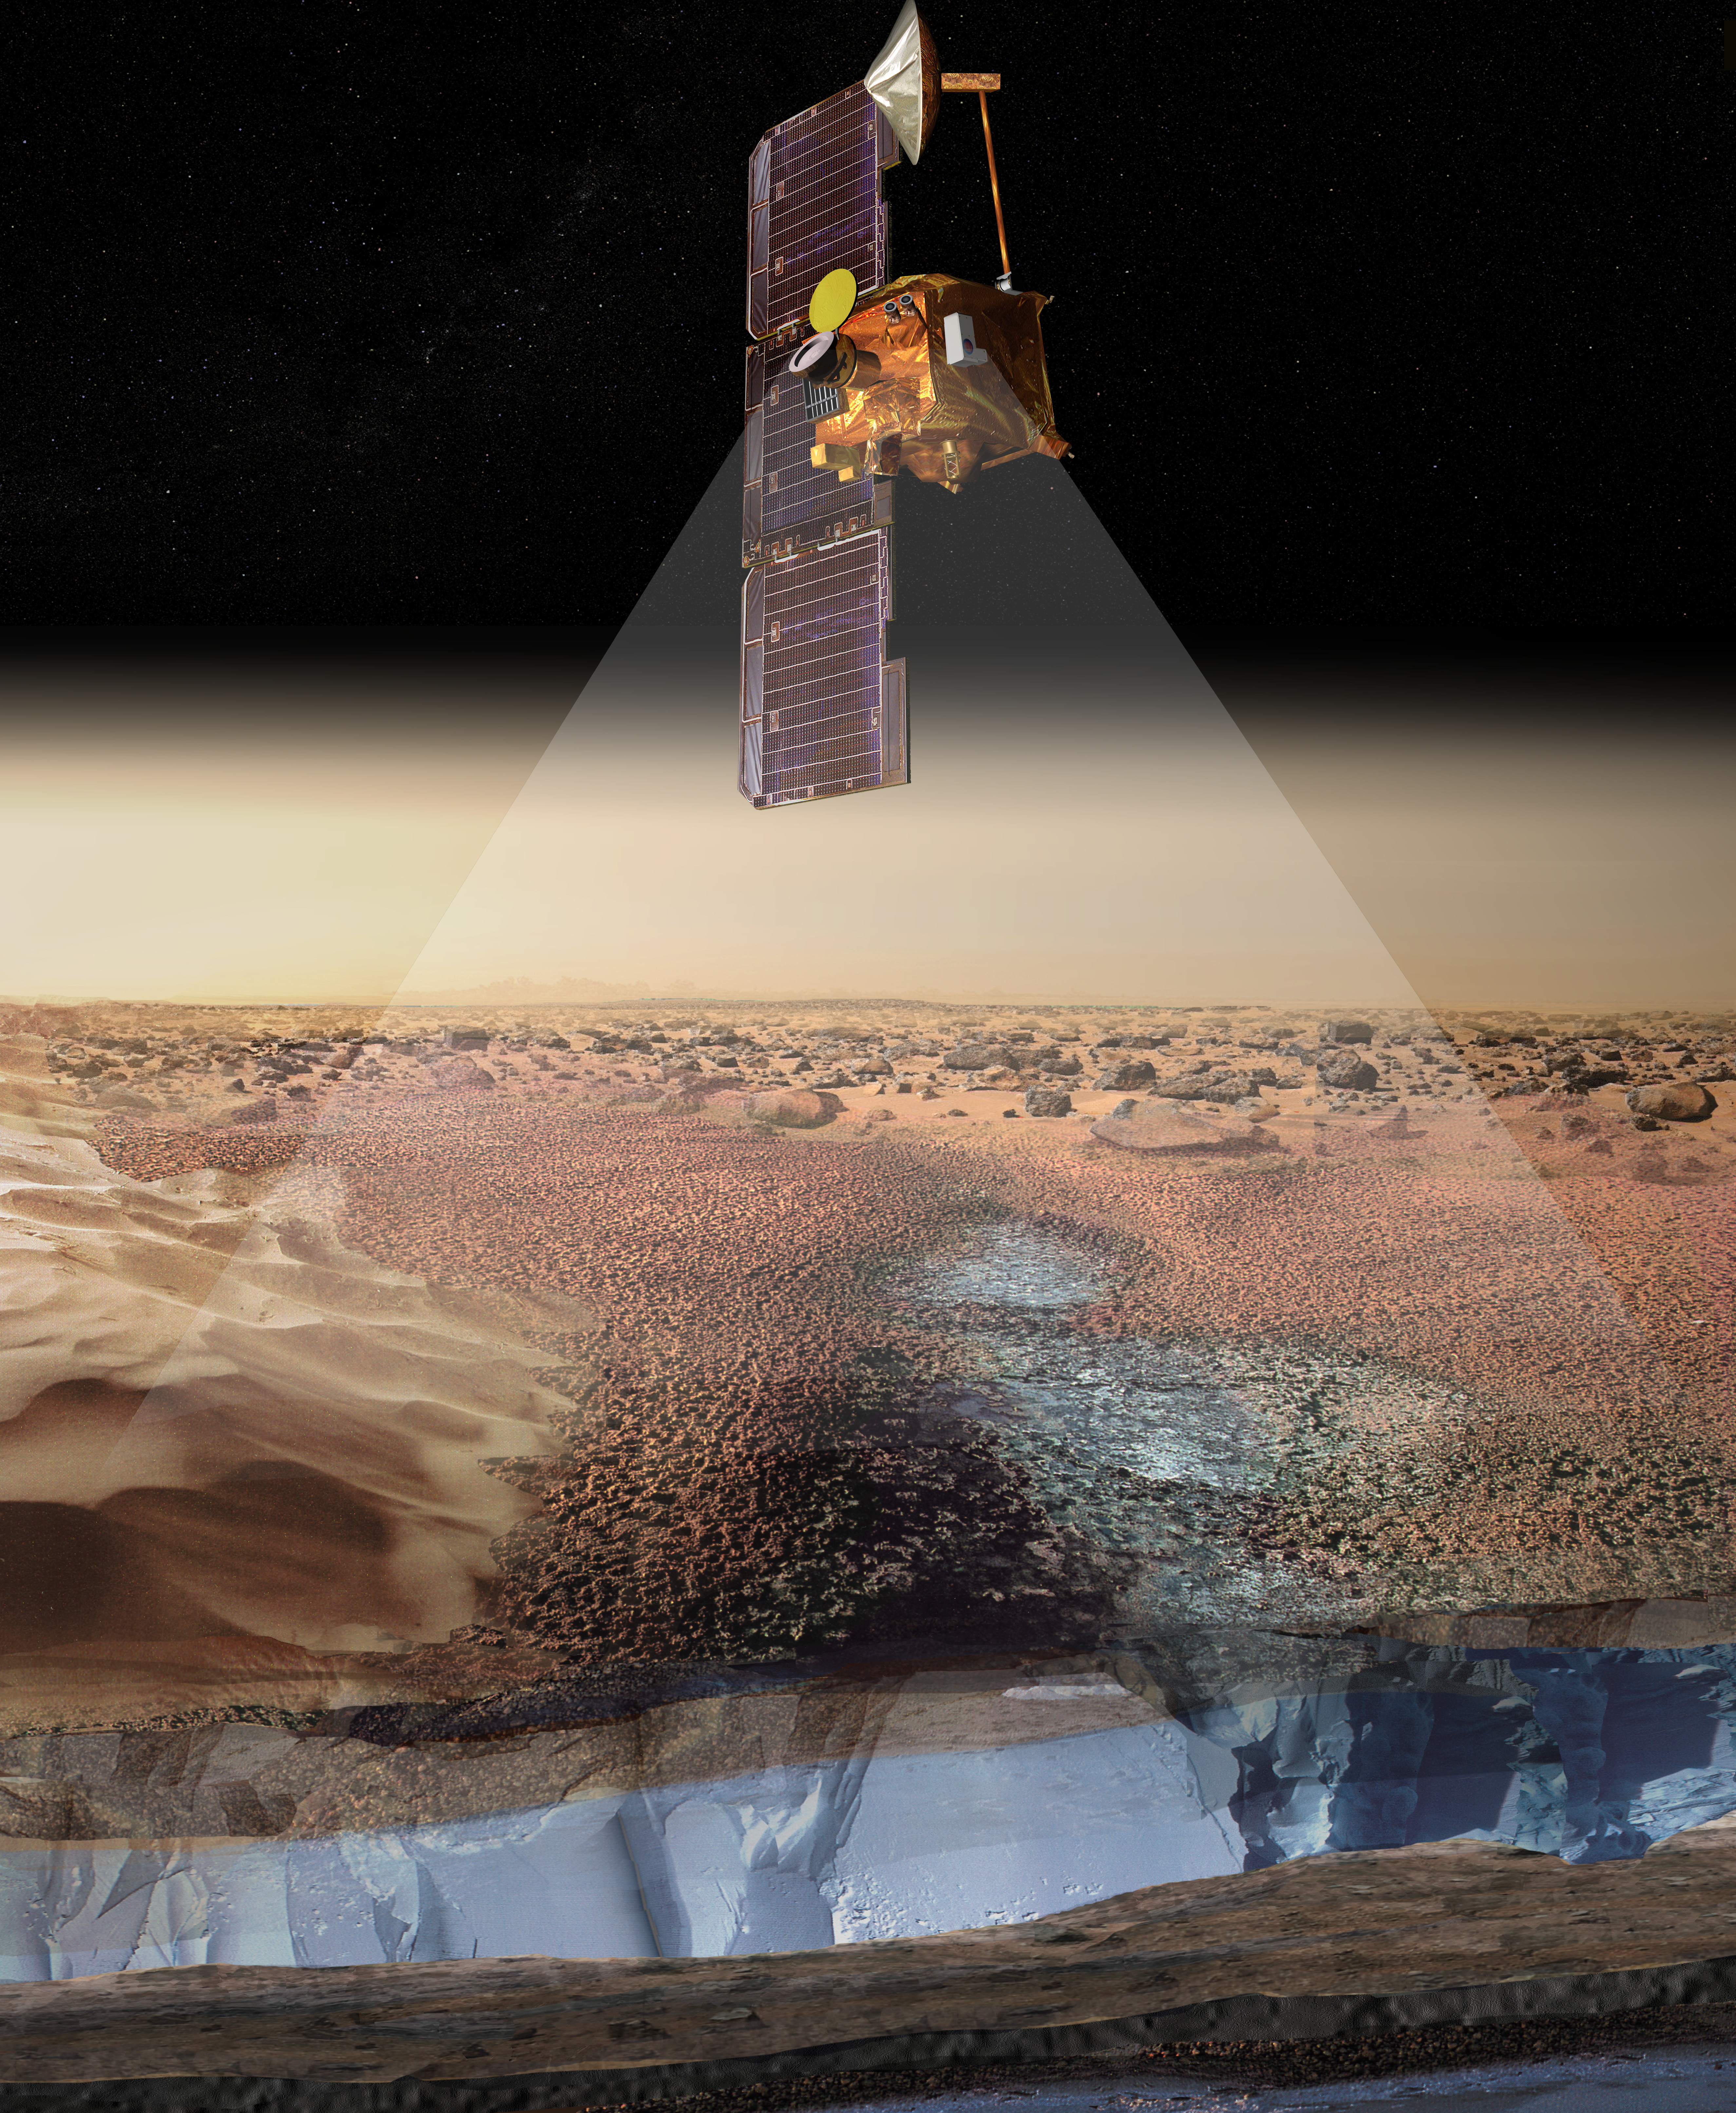

Artist’s View of Odyssey Detecting Ice (Artist Concept)

This artist’s rendering portrays ice-rich layers in the soils of Mars being detected by instruments aboard NASA’s 2001 Mars Odyssey spacecraft. Measurements by the gamma ray spectrometer suite of instruments indicate that the upper meter (three feet) of soil contains an ice-rich zone with an ice abundance of 20 to 50 percent by mass. The ice-rich areas surround the polar regions of Mars, down to latitudes of about 60 degrees, in both the north and the south. The instruments detect the signature of hydrogen, indicating water ice, to a depth of about one meter (three feet). It is not known whether or how deep the ice-rich zone continues below that depth. The view of the spacecraft in this artist’s rendering is not to scale, as the observations are obtained from an orbital altitude of 400 kilometers (250 miles).

NASA’s Jet Propulsion Laboratory manages the 2001 Mars Odyssey mission for NASA’s Office of Space Science, Washington, D.C. Investigators at Arizona State University in Tempe, the University of Arizona in Tucson, and NASA’s Johnson Space Center, Houston, operate the science instruments. The gamma-ray spectrometer was provided by the University of Arizona in collaboration with the Russian Aviation and Space Agency, which provided the high-energy neutron detector, and the Los Alamos National Laboratories, New Mexico, which provided the neutron spectrometer. Lockheed Martin Astronautics, Denver, is the prime contractor for the project, and developed and built the orbiter. Mission operations are conducted jointly from Lockheed Martin and from JPL, a division of the California Institute of Technology in Pasadena.

Credit: NASA/JPL/University of Arizona/Los Alamos National Laboratories